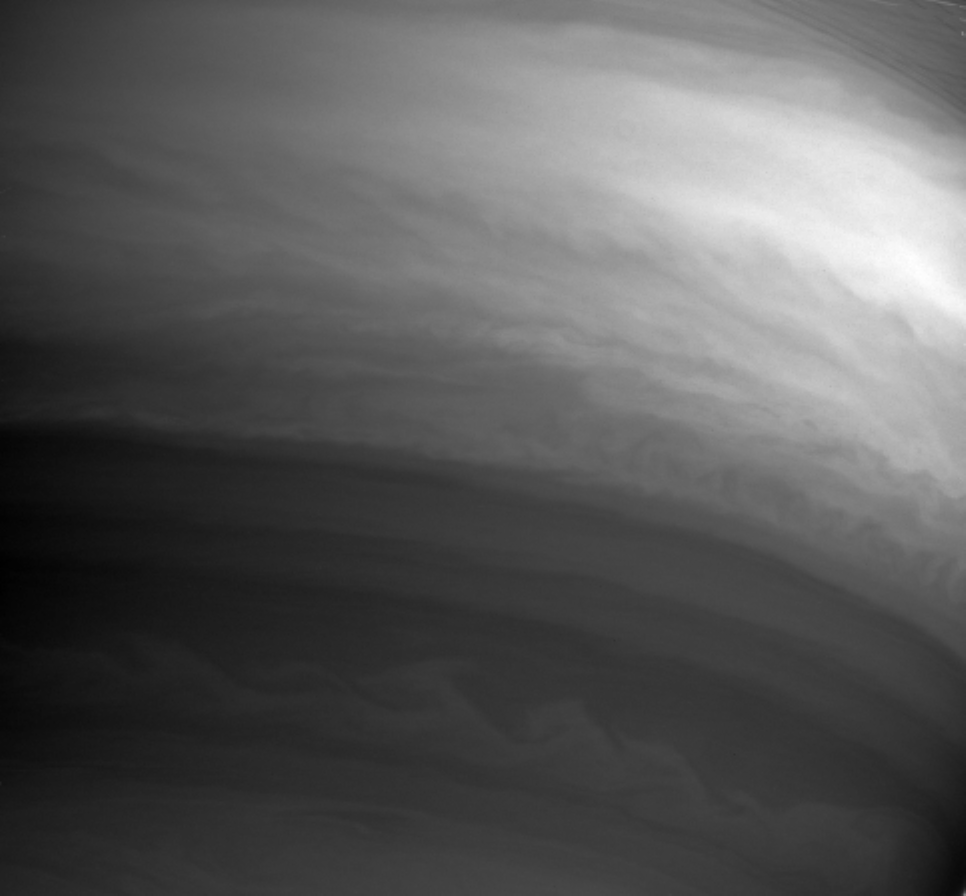

Flowing Along

This Cassini image shows details in the swirling clouds of Saturn’s southern hemisphere. Although the contrast between light and dark is low, the clouds exhibit considerable structure. At larger scales the east-west banded flow pattern of the atmosphere dominates. At small scales turbulent eddies and waves predominate.

Ring shadows and part of the sheer C ring can be seen at upper right.

The image was taken with the Cassini spacecraft narrow angle camera on Sept. 24, 2004, at a distance of 7.8 million kilometers (4.8 million miles) from Saturn through a filter sensitive to wavelengths of infrared light centered at 889 nanometers. The image scale is 92 kilometers (57 miles) per pixel.

The Cassini-Huygens mission is a cooperative project of NASA, the European Space Agency and the Italian Space Agency. The Jet Propulsion Laboratory, a division of the California Institute of Technology in Pasadena, manages the Cassini-Huygens mission for NASA’s Science Mission Directorate, Washington, D.C. The Cassini orbiter and its two onboard cameras were designed, developed and assembled at JPL. The imaging team is based at the Space Science Institute, Boulder, Colo.

Credit: NASA/JPL/Space Science Institute